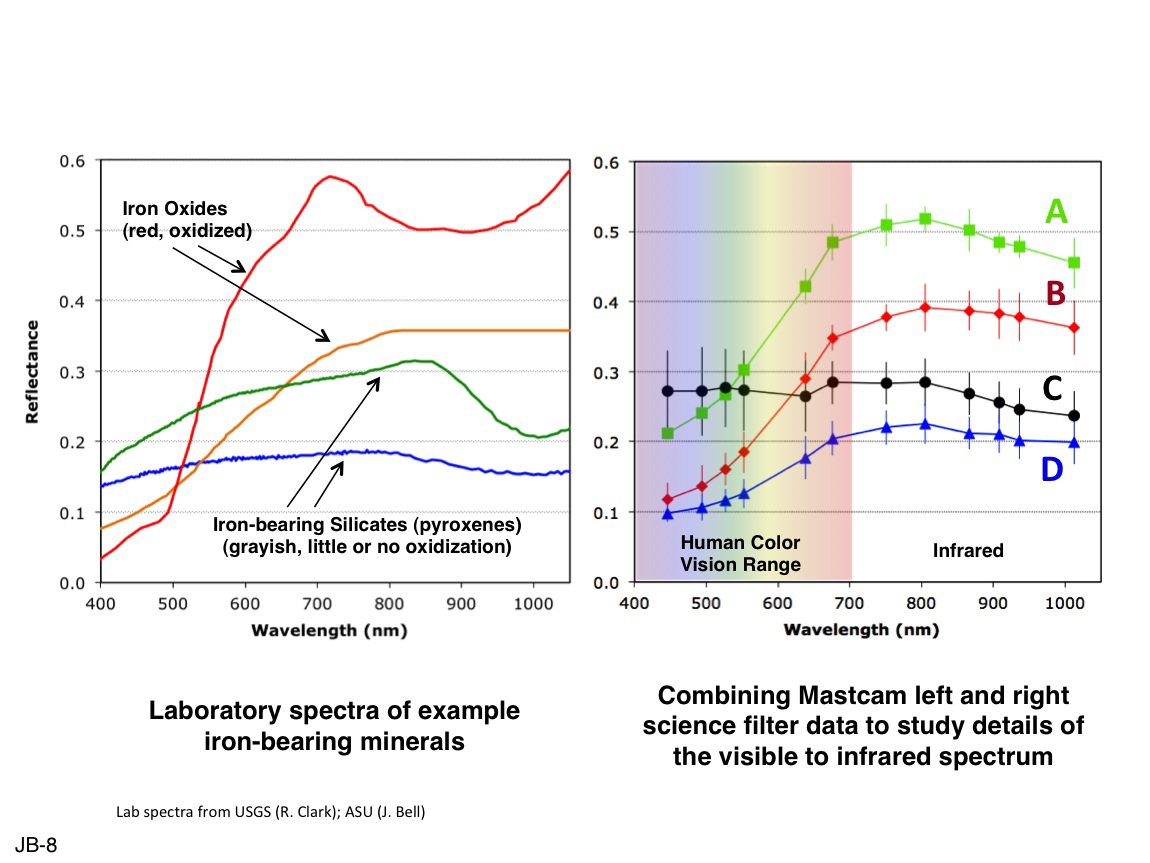

Comparing Mastcam and Laboratory Spectra

This set of images illustrates how the science filters of the Mast Camera (Mastcam) on NASA’s Mars rover Curiosity can be used to investigate aspects of the composition and mineralogy of materials on Mars. On the left is a set of laboratory spectra of some iron oxide minerals (red and orange curves) and some relatively unoxidized minerals from typical basaltic volcanic rocks: pyroxenes (green and blue curves). On the right is the result of plotting the calibrated level of reflectance (the percentage of incident sunlight that is reflected off the surface) of several distinct regions from the Sol 183 (Feb. 9, 2013) Mastcam image of drill holes at rock target “John Klein” as a function of wavelength (color).

The wavelengths correspond to the Mastcam science filters plus the red, green and blue wavelengths of the Mastcam Bayer filters, for a total of 12 unique wavelengths between the two Mastcam cameras. The six filters at the lower wavelengths are within the range of typical human color vision, while the six filters at the higher wavelengths represent infrared colors that our eyes are not sensitive to, but which the Mastcams can detect.

See also PIA16805 for additional details.

NASA’s Jet Propulsion Laboratory, Pasadena, Calif., manages the Mars Science Laboratory Project and the mission’s Curiosity rover for NASA’s Science Mission Directorate in Washington. The rover was designed and assembled at JPL, a division of the California Institute of Technology in Pasadena.

Credit: NASA/JPL-Caltech/MSSS/ASU